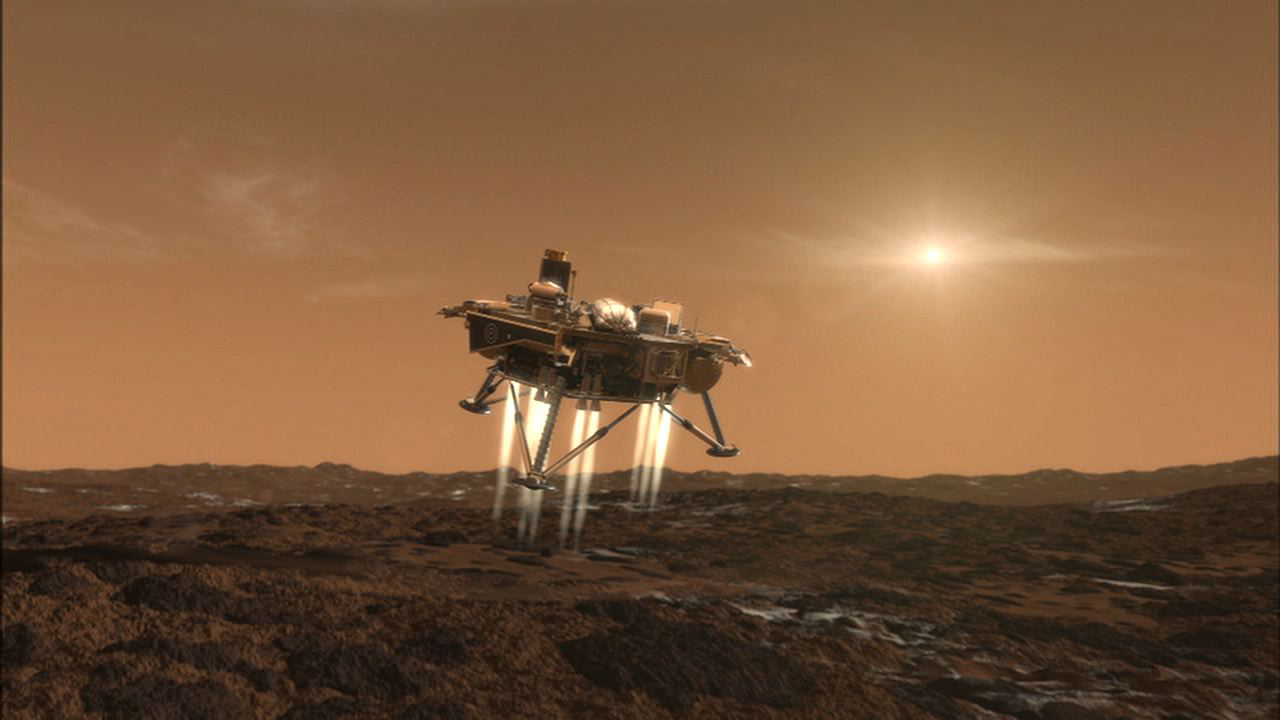

Phoenix Eases Down to Mars (Artist’s Concept)

This artist’s conception depicts NASA’s Phoenix Mars Lander a moment before its touchdown on the arctic plains of Mars. Pulsed rocket engines control the spacecraft’s speed during the final seconds of descent.

This illustration is part of the animation featured above.

The Phoenix Mission is led by the University of Arizona, Tucson, on behalf of NASA. Project management of the mission is by NASA’s Jet Propulsion Laboratory, Pasadena, Calif. Spacecraft development is by Lockheed Martin Space Systems, Denver.

Photojournal Note: As planned, the Phoenix lander, which landed May 25, 2008 23:53 UTC, ended communications in November 2008, about six months after landing, when its solar panels ceased operating in the dark Martian winter.

Credit: NASA/JPL-Caltech/University of Arizona